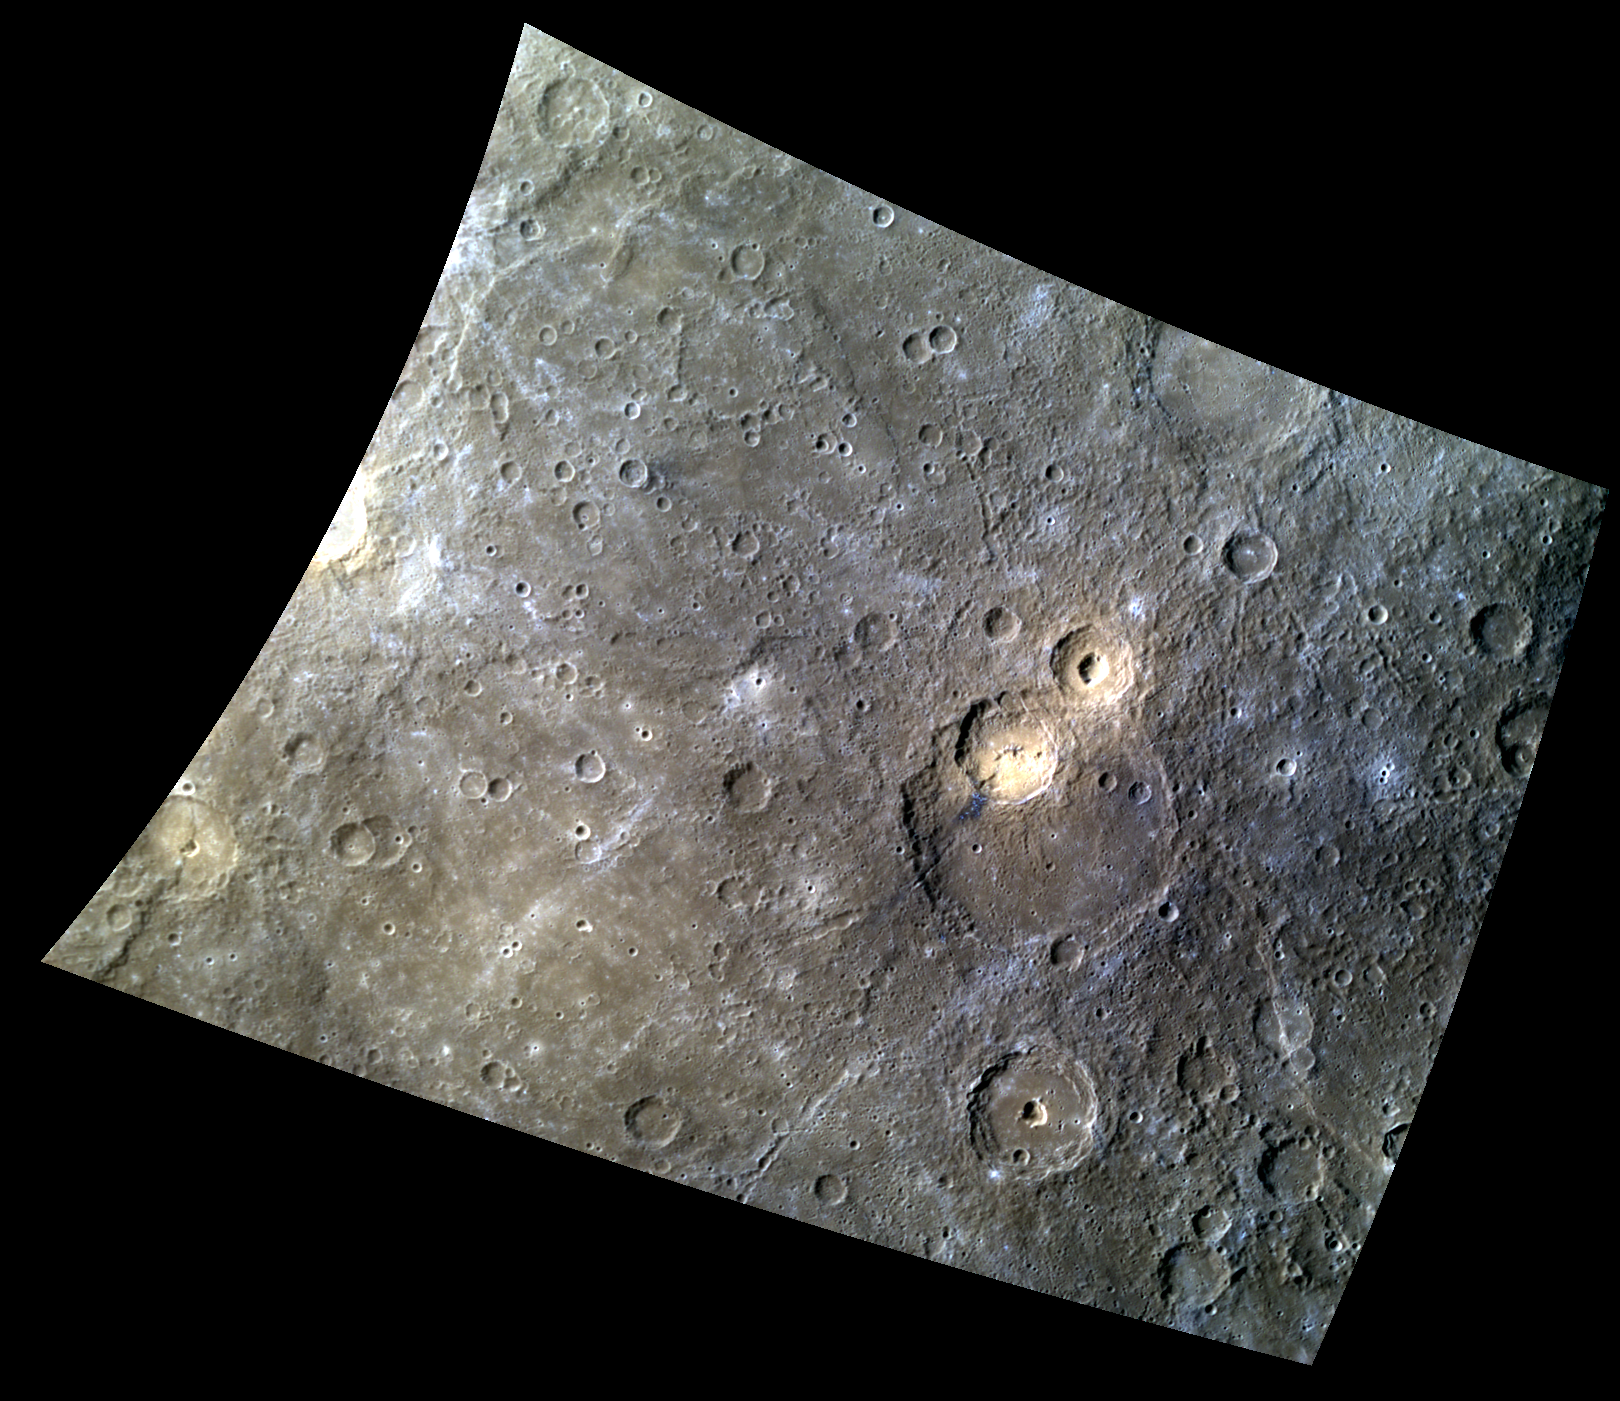

Clockwork Orange

This color view of the vicinity of Matisse crater, seen in an early Gallery image from MESSENGER’s first flyby of Mercury in 2008. Two unnamed craters formed tangentially to the rim of Matisse (one just inside the rim, and one just outside). These craters have bright orange deposits on their floors. High reflectance and a greater-than-average (“red”) spectral slope create the orange appearance in this color presentation. Such color characteristics are found at many other locations on Mercury where pyroclastic volcanic eruptions took place.

This image was acquired as a high-resolution targeted color observation. Targeted color observations are images of a small area on Mercury’s surface at resolutions higher than the 1-kilometer/pixel 8-color base map. During MESSENGER’s one-year primary mission, hundreds of targeted color observations were obtained. During MESSENGER’s extended mission, high-resolution targeted color observations are more rare, as the 3-color base map covered Mercury’s northern hemisphere with the highest-resolution color images that are possible.

Date acquired: October 21, 2012
Image Mission Elapsed Time (MET): 259266820, 259266840, 259266824
Image ID: 2803275, 2803280, 2803276
Instrument: Wide Angle Camera (WAC) of the Mercury Dual Imaging System (MDIS)
WAC filters: 9, 7, 6 (996, 748, 433 nanometers) in red, green, and blue
Center Latitude: -23.00°
Center Longitude: 268.4° E
Resolution: 674 meters/pixel
Scale: The scene is about 890 km (553 mi.) across; Matisse crater is about 186 km (116 mi.) in diameter
Incidence Angle: 45.6°
Emission Angle: 33.5°
Phase Angle: 78.7°
North is up in this image.

The MESSENGER spacecraft is the first ever to orbit the planet Mercury, and the spacecraft’s seven scientific instruments and radio science investigation are unraveling the history and evolution of the Solar System’s innermost planet. MESSENGER acquired over 150,000 images and extensive other data sets. MESSENGER is capable of continuing orbital operations until early 2015.

For information regarding the use of images, see the MESSENGER image use policy.

Credit: NASA/Johns Hopkins University Applied Physics Laboratory/Southwest Research Institute